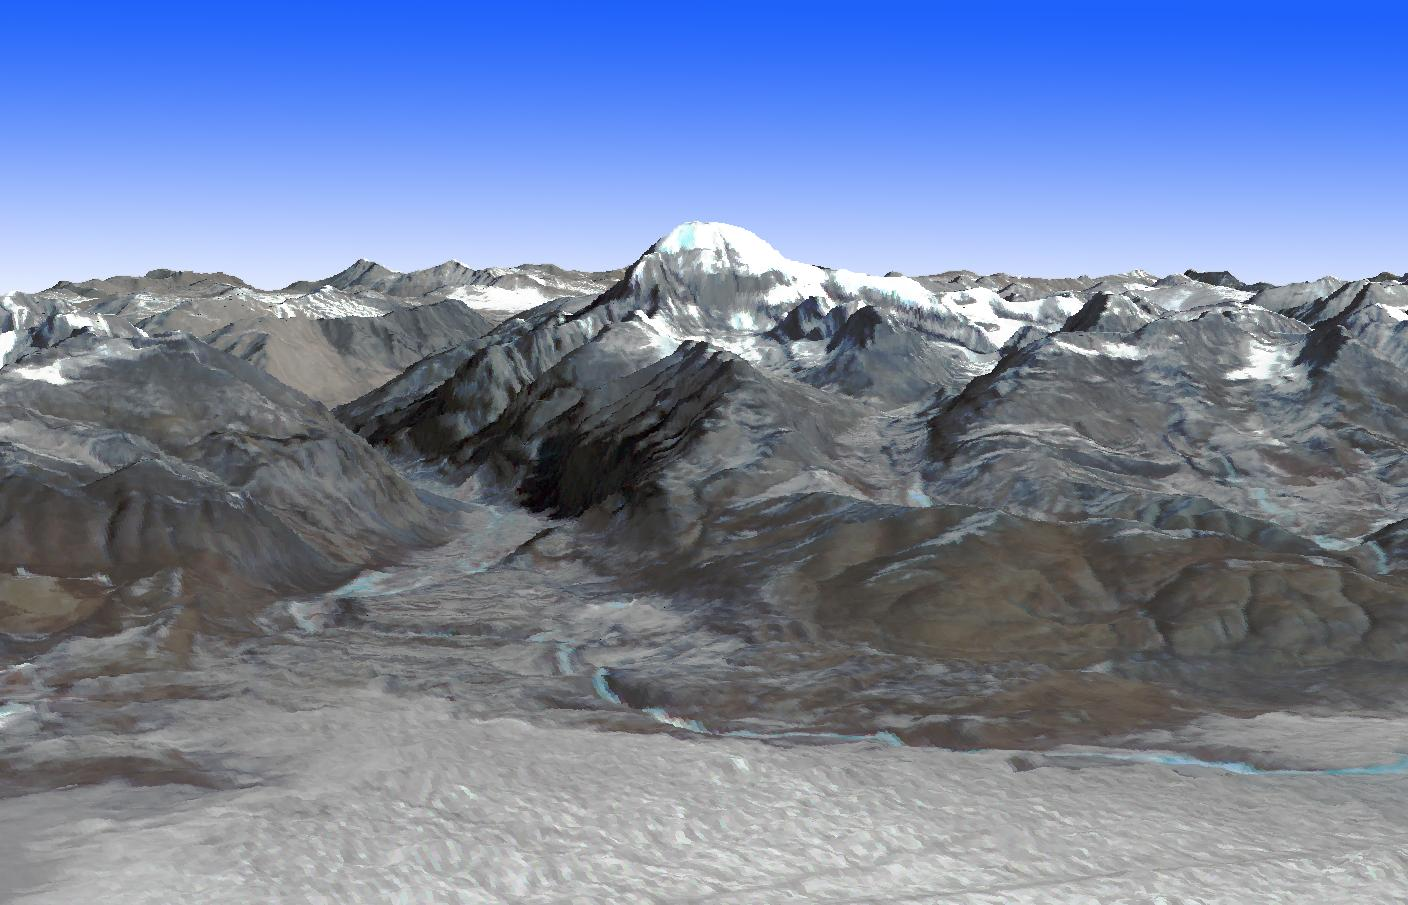

Mt. Kailash, Tibet

Mt. Kailash is a peak in the Kailas Range in Tibet. It lies near the source of some of the longest Asian rivers: the Brahmaputra, the Sutlej and the Karnali. It is considered sacred in four religions: Bon, Buddhism, Hinduism, and Janism. Every year thousands of pilgrims make a pilgrimage to the mountain, where they circumambulate Mount Kailash on foot, a distance of 52 km. The image was acquired January 20, 2003, and is located at 31.1 degrees north, 81.3 degrees east.

With its 14 spectral bands from the visible to the thermal infrared wavelength region and its high spatial resolution of 15 to 90 meters (about 50 to 300 feet), ASTER images Earth to map and monitor the changing surface of our planet. ASTER is one of five Earth-observing instruments launched Dec. 18, 1999, on Terra. The instrument was built by Japan’s Ministry of Economy, Trade and Industry. A joint U.S./Japan science team is responsible for validation and calibration of the instrument and data products.

The broad spectral coverage and high spectral resolution of ASTER provides scientists in numerous disciplines with critical information for surface mapping and monitoring of dynamic conditions and temporal change. Example applications are: monitoring glacial advances and retreats; monitoring potentially active volcanoes; identifying crop stress; determining cloud morphology and physical properties; wetlands evaluation; thermal pollution monitoring; coral reef degradation; surface temperature mapping of soils and geology; and measuring surface heat balance.

The U.S. science team is located at NASA’s Jet Propulsion Laboratory, Pasadena, Calif. The Terra mission is part of NASA’s Science Mission Directorate, Washington, D.C.

Credit: NASA/GSFC/METI/ERSDAC/JAROS, and U.S./Japan ASTER Science Team